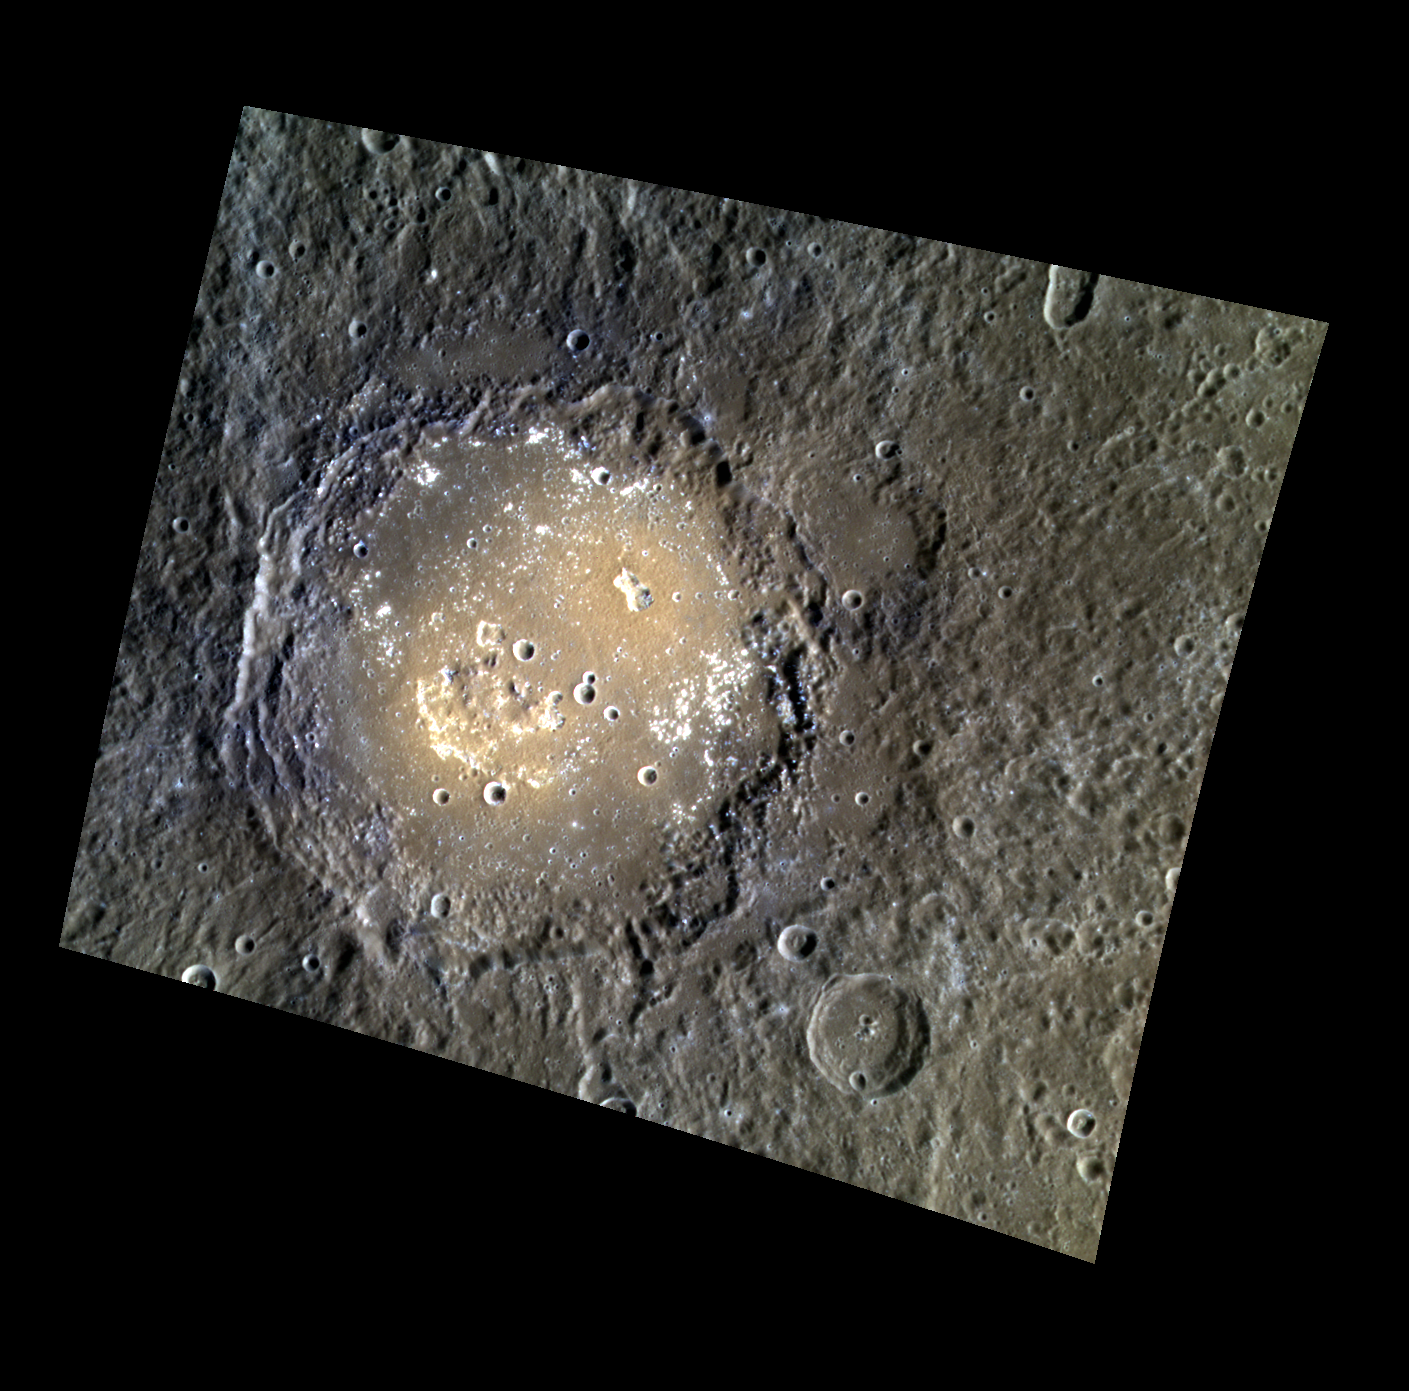

The Poet of the Caucasus

The crater Lermontov is named after a 19th century Russian poet, Mikhail Lermontov, who is sometimes called “the poet of the Caucasus.” The color variations and irregular depressions suggest that this crater was once home to explosive volcanism. The crater also has small bright “spots” on its floor that are interpreted to be hollows.

This image was acquired as a high-resolution targeted color observation. Targeted color observations are images of a small area on Mercury’s surface at resolutions higher than the 1-kilometer/pixel 8-color base map. During MESSENGER’s one-year primary mission, hundreds of targeted color observations were obtained. During MESSENGER’s extended mission, high-resolution targeted color observations are more rare, as the 3-color base map covered Mercury’s northern hemisphere with the highest-resolution color images that are possible.

Date acquired: February 12, 2013
Image Mission Elapsed Time (MET): 3010537, 3010557, 3010541
Image ID: 3507773, 3507778, 3507774
Instrument: Wide Angle Camera (WAC) of the Mercury Dual Imaging System (MDIS)
WAC filters: 9, 7, 6 (996, 748, 433 nanometers) in red, green, and blue
Center Latitude: 15.05°
Center Longitude: 312.1° E
Resolution: 282 meters/pixel
Scale: The larger crater, Lermontov, is 166 km in diameter (103 miles).
Incidence Angle: 49.3°
Emission Angle: 28.7°
Phase Angle: 78.0°

The MESSENGER spacecraft is the first ever to orbit the planet Mercury, and the spacecraft’s seven scientific instruments and radio science investigation are unraveling the history and evolution of the Solar System’s innermost planet. MESSENGER acquired over 150,000 images and extensive other data sets. MESSENGER is capable of continuing orbital operations until early 2015.

For information regarding the use of images, see the MESSENGER image use policy.

Credit: NASA/Johns Hopkins University Applied Physics Laboratory/Carnegie Institution of Washington